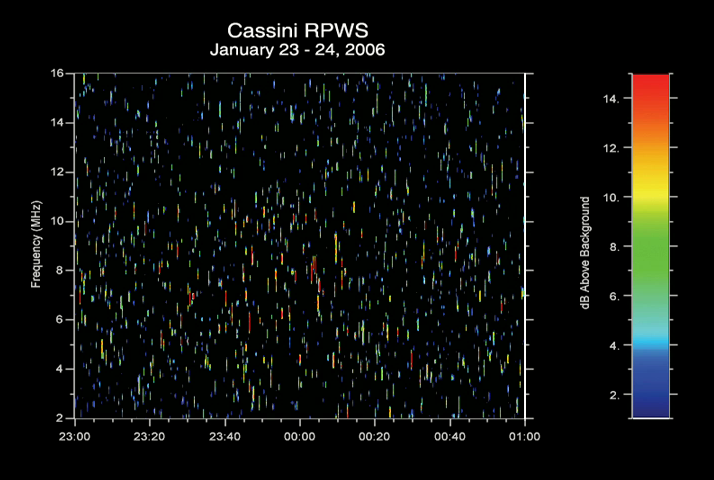

Lightning Sounds from Saturn (Audio)

This audio clip was created from radio signals received by the radio and plasma wave science instrument on the Cassini spacecraft. The bursty radio emissions were generated by lightning flashes on Saturn and are similar to the crackles and pops one hears on an AM radio during a thunderstorm on Earth. This storm on Saturn occurred on January 23 and 24, 2006. The clip compresses two hours of observations into about 28 seconds. Therefore, every second of the audio clip corresponds to about 4 minutes, 18 seconds.

The Cassini-Huygens mission is a cooperative project of NASA, the European Space Agency and the Italian Space Agency. The Jet Propulsion Laboratory, a division of the California Institute of Technology in Pasadena, manages the mission for NASA’s Science Mission Directorate, Washington, D.C. The Cassini orbiter was designed, developed and assembled at JPL. The radio and plasma wave science team is based at the University of Iowa, Iowa City.

Credit: NASA/JPL/University of Iowa